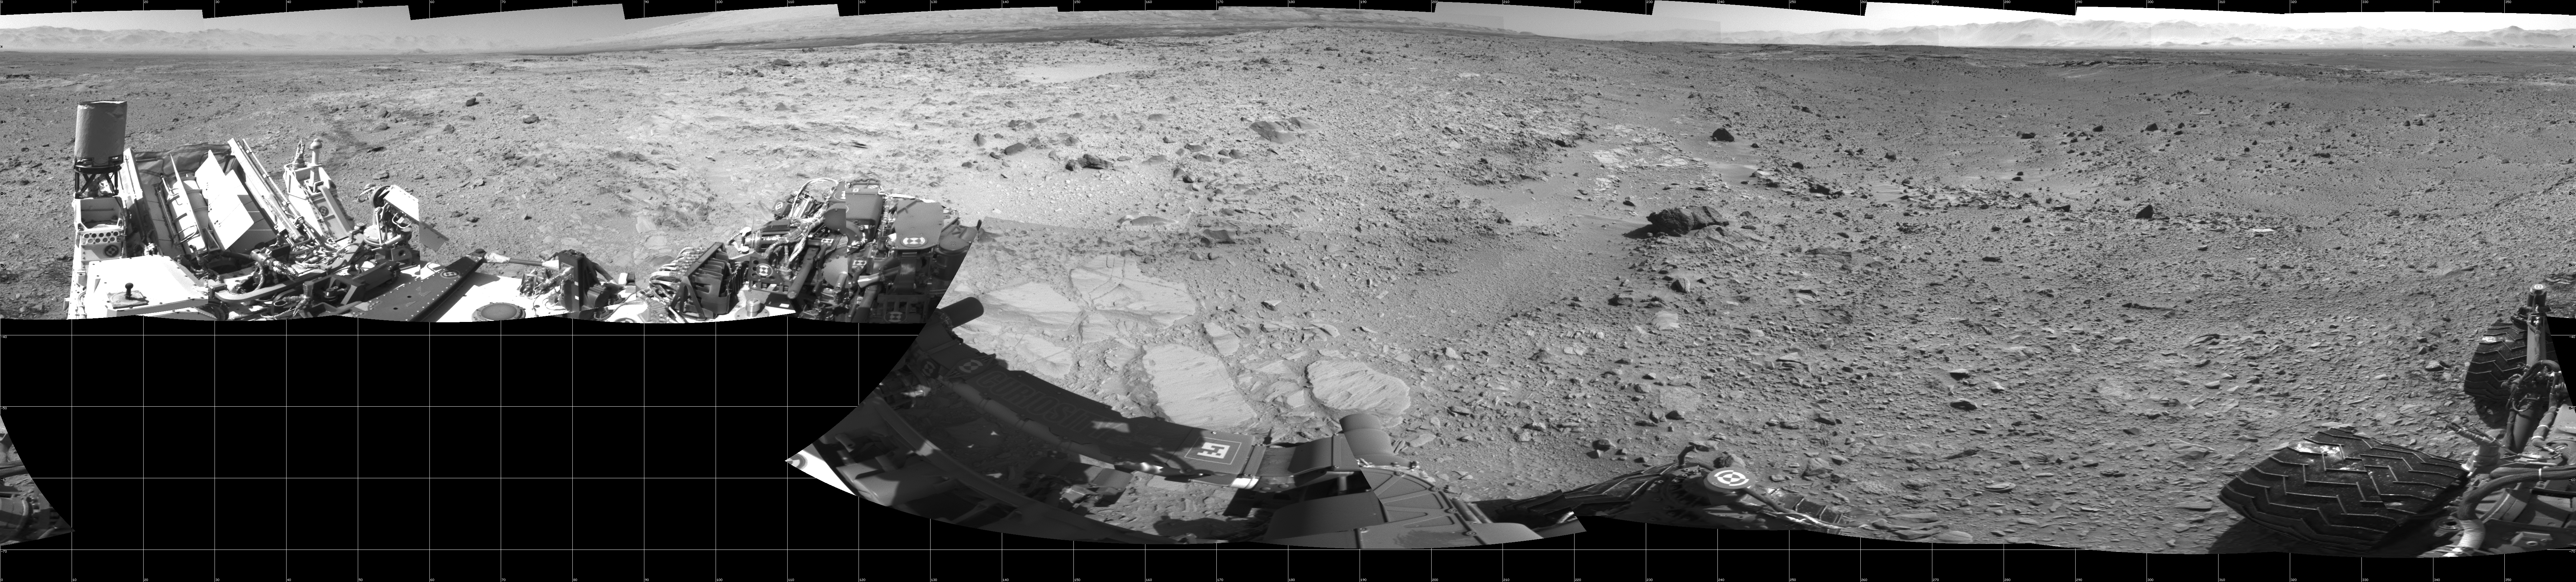

Rocky Mars Ground Where Curiosity Has Been Driving

NASA’s Mars rover Curiosity captured this 360-degree view using its Navigation Camera (Navcam) after a 17-foot (5.3 meter) drive on 477th Martian day, or sol, of the rover’s work on Mars (Dec. 8, 2013).

This drive brought the mission’s total driving distance to 3.86 miles (4.61 kilometers). The rock-studded terrain Curiosity has traversed since October 2013 appears to have accelerated the pace of wear and tear on the rover’s wheels. Future drives may be charted to cross smoother ground where available.

This seam-corrected mosaic is presented in a cylindrical projection. The center of the scene faces south. North is as both ends.

NASA’s Jet Propulsion Laboratory, a division of the California Institute of Technology, Pasadena, manages the Mars Science Laboratory Project for NASA’s Science Mission Directorate, Washington. JPL designed and built the project’s Curiosity rover.

Credit: NASA/JPL-Caltech